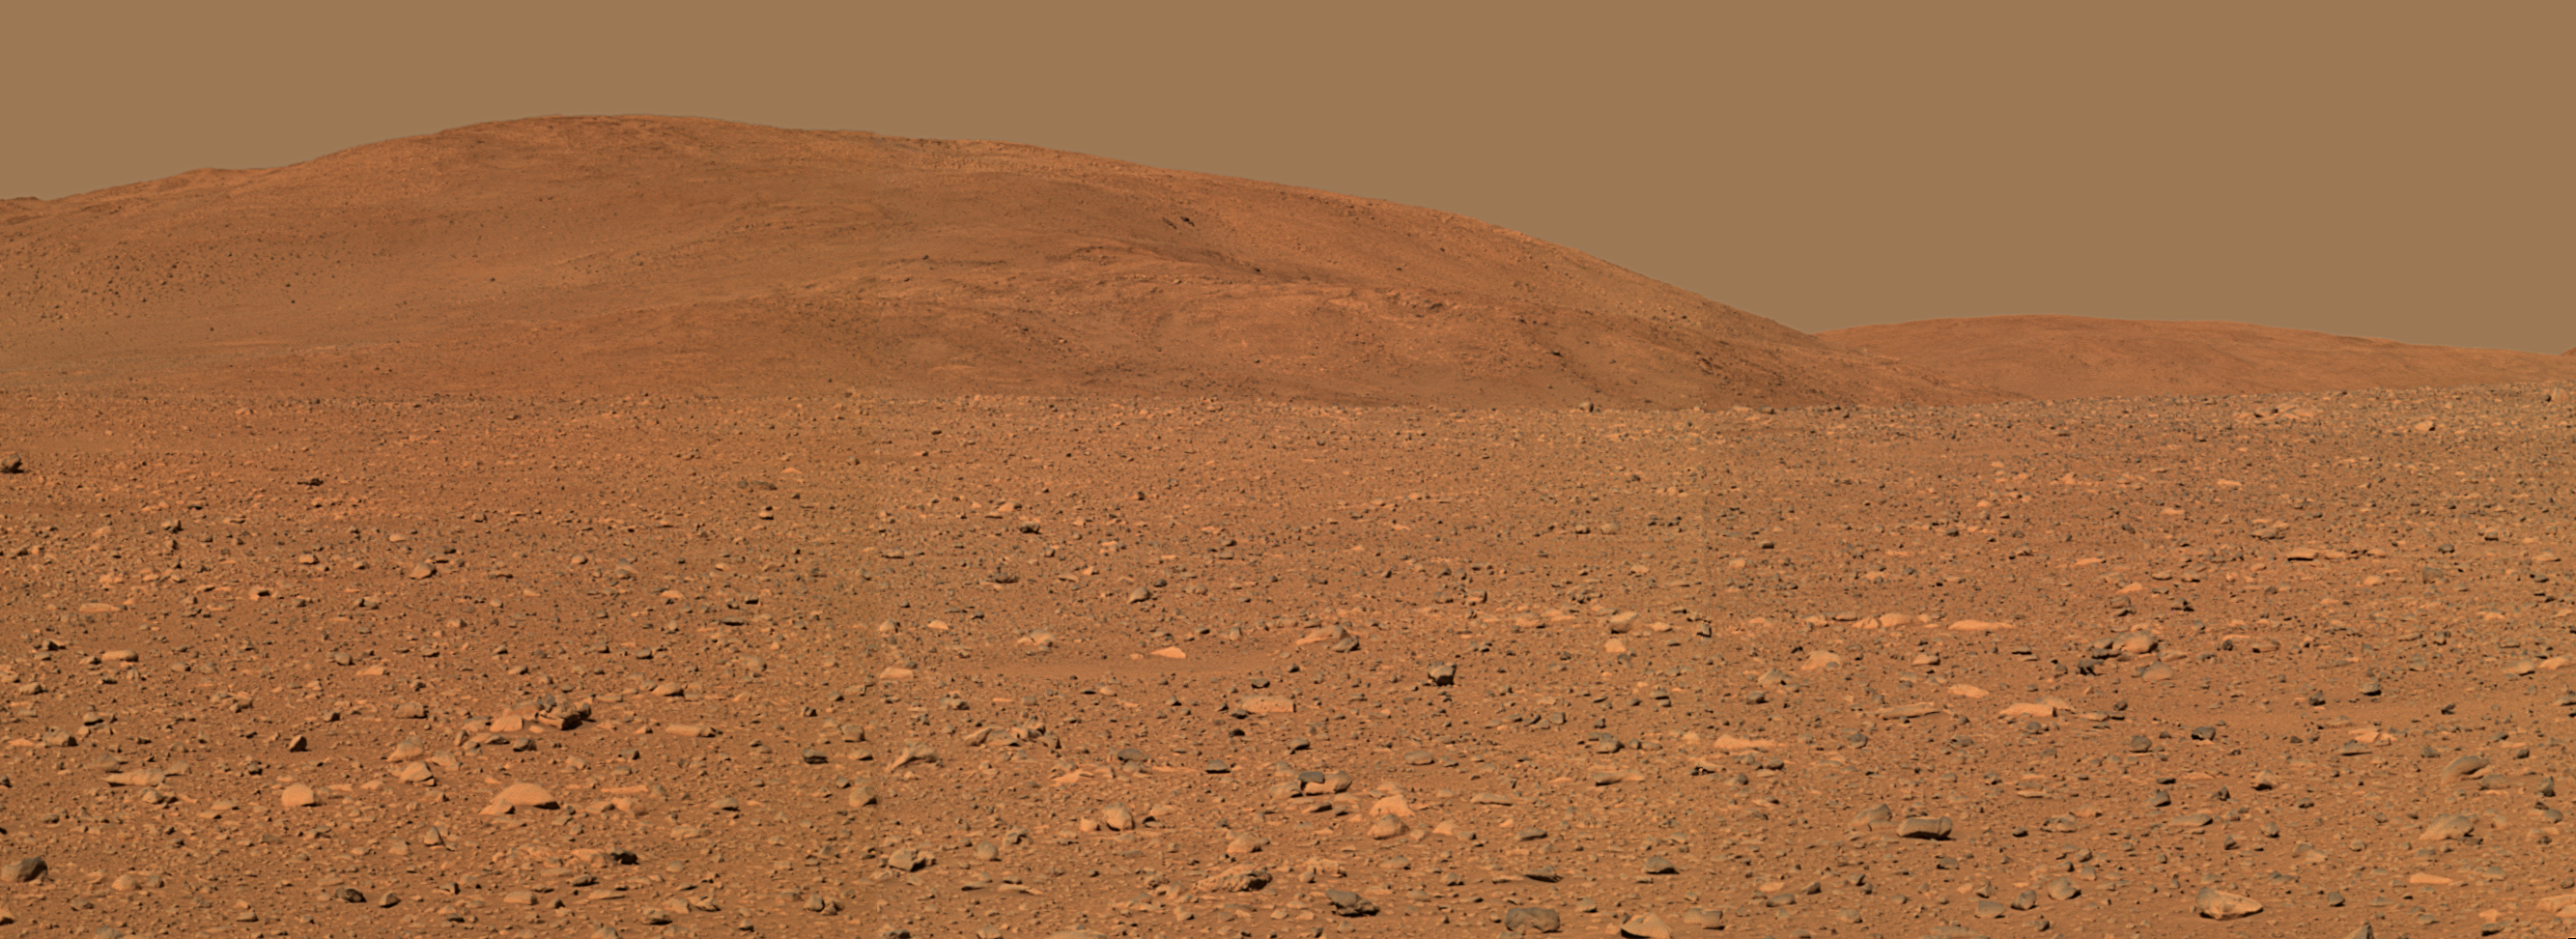

Approaching the Hills

Figure 1

Spirit’s Amazing Trek Continues (sol 190, July 16, 2004)This view from where NASA’s Mars Exploration Rover Spirit stood on the rover’s 149th martian day, or sol (June 3, 2004), shows terrain the rover has crossed since then. The yellow line traces the path Spirit has taken since arriving at the “Columbia Hills.” Labels show the informal names of rocks the rover has studied along the way. Spirit is currently headed east, traversing the flanks of the hills en route to an overlook above a steep valley that is out of view from this perspective. Scientists hope to find more layered rocks that will tell a story of ancient water on Mars. Spirit has traveled 498 meters (more than one-quarter of a mile) and ascended 20 meters (66 feet) above the plains since arriving at the “Columbia Hills” on sol 156 (June 11, 2004). It covered much of that distance driving on only five of its six wheels.

The images used to make this approximately true-color mosaic were taken with Spirit’s panoramic camera from about 300 meters (984 feet) away from the base of the hills, using filters centered at wavelengths of 600, 530 and 480 nanometers.

Credit: NASA/JPL/Cornell